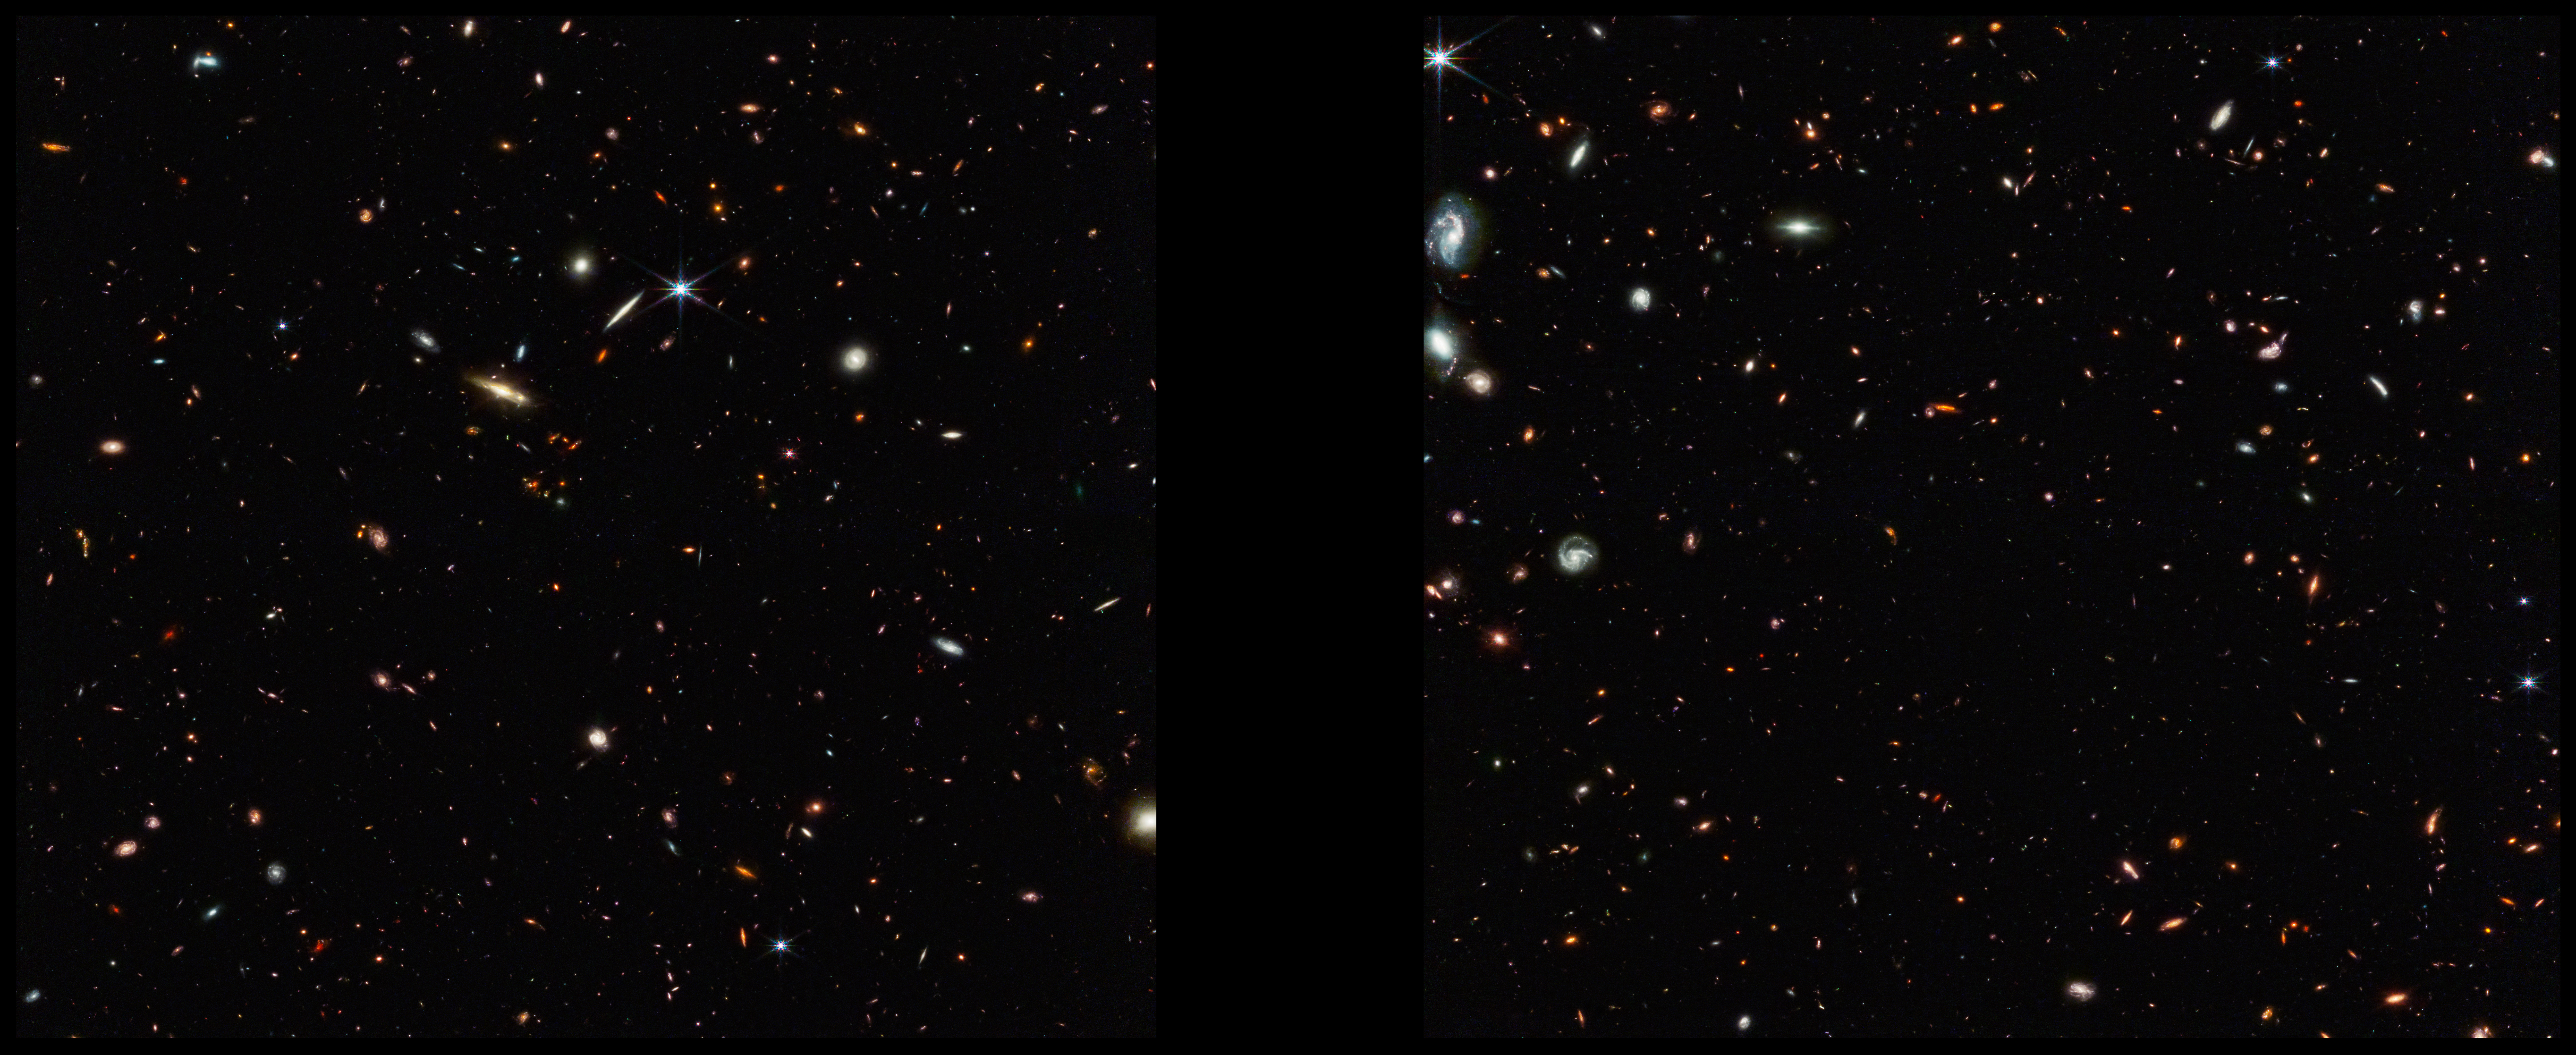

ASPIRE Cosmic Filament (NIRCam Image)

This deep galaxy field from Webb’s NIRCam (Near-Infrared Camera) shows an arrangement of 10 distant galaxies marked by eight white circles in a diagonal, thread-like line. (Two of the circles contain more than one galaxy.) This 3 million light-year-long filament is anchored by a very distant and luminous quasar – a galaxy with an active, supermassive black hole at its core. The quasar, called J0305-3150, appears in the middle of the cluster of three circles on the right side of the image. Its brightness outshines its host galaxy. The 10 marked galaxies existed just 830 million years after the big bang. The team believes the filament will eventually evolve into a massive cluster of galaxies.

Credit: Image: NASA, ESA, CSA, Feige Wang (University of Arizona); Image Processing: Joseph DePasquale (STScI)